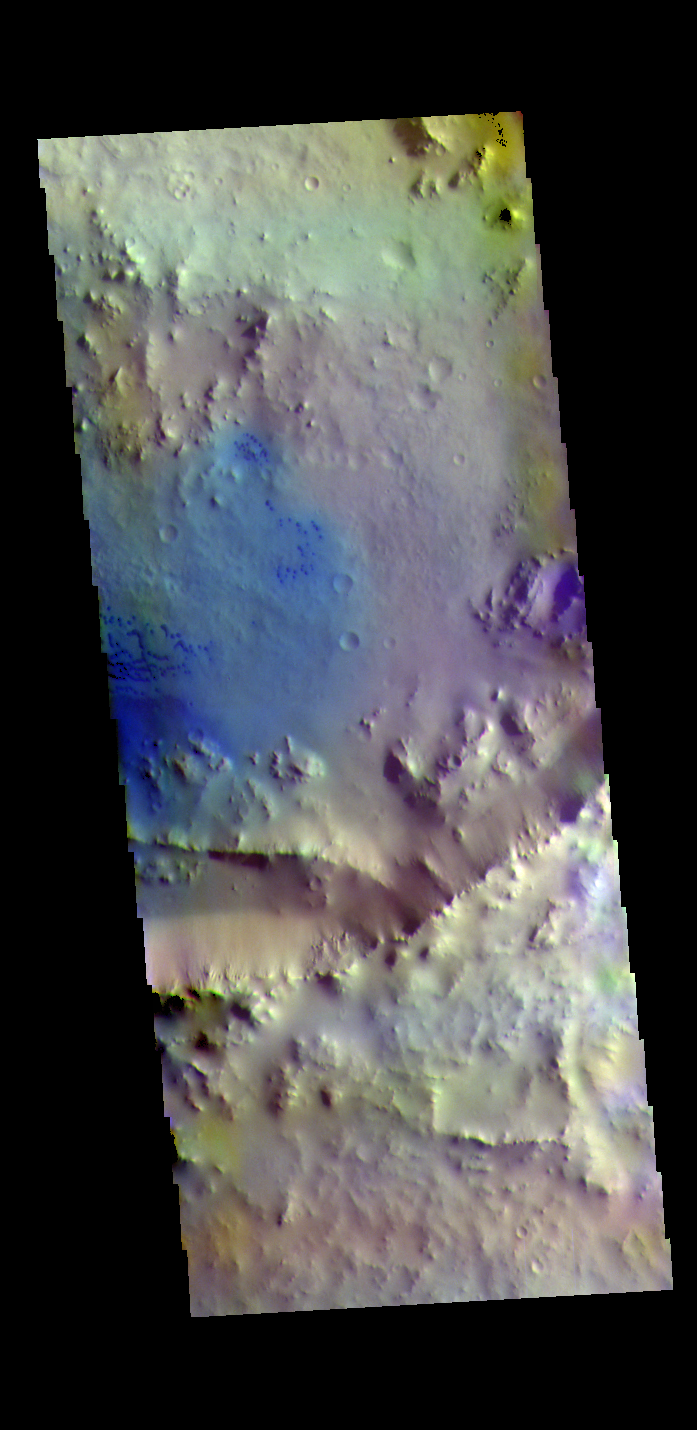

Crater Dunes – False Color

Today’s false color image shows an unnamed crater north of Meridiani Planum. The dark blue features are small basaltic sand dunes.

The THEMIS VIS camera contains 5 filters. The data from different filters can be combined in multiple ways to create a false color image. These false color images may reveal subtle variations of the surface not easily identified in a single band image.

Credit: NASA/JPL-Caltech/ASU